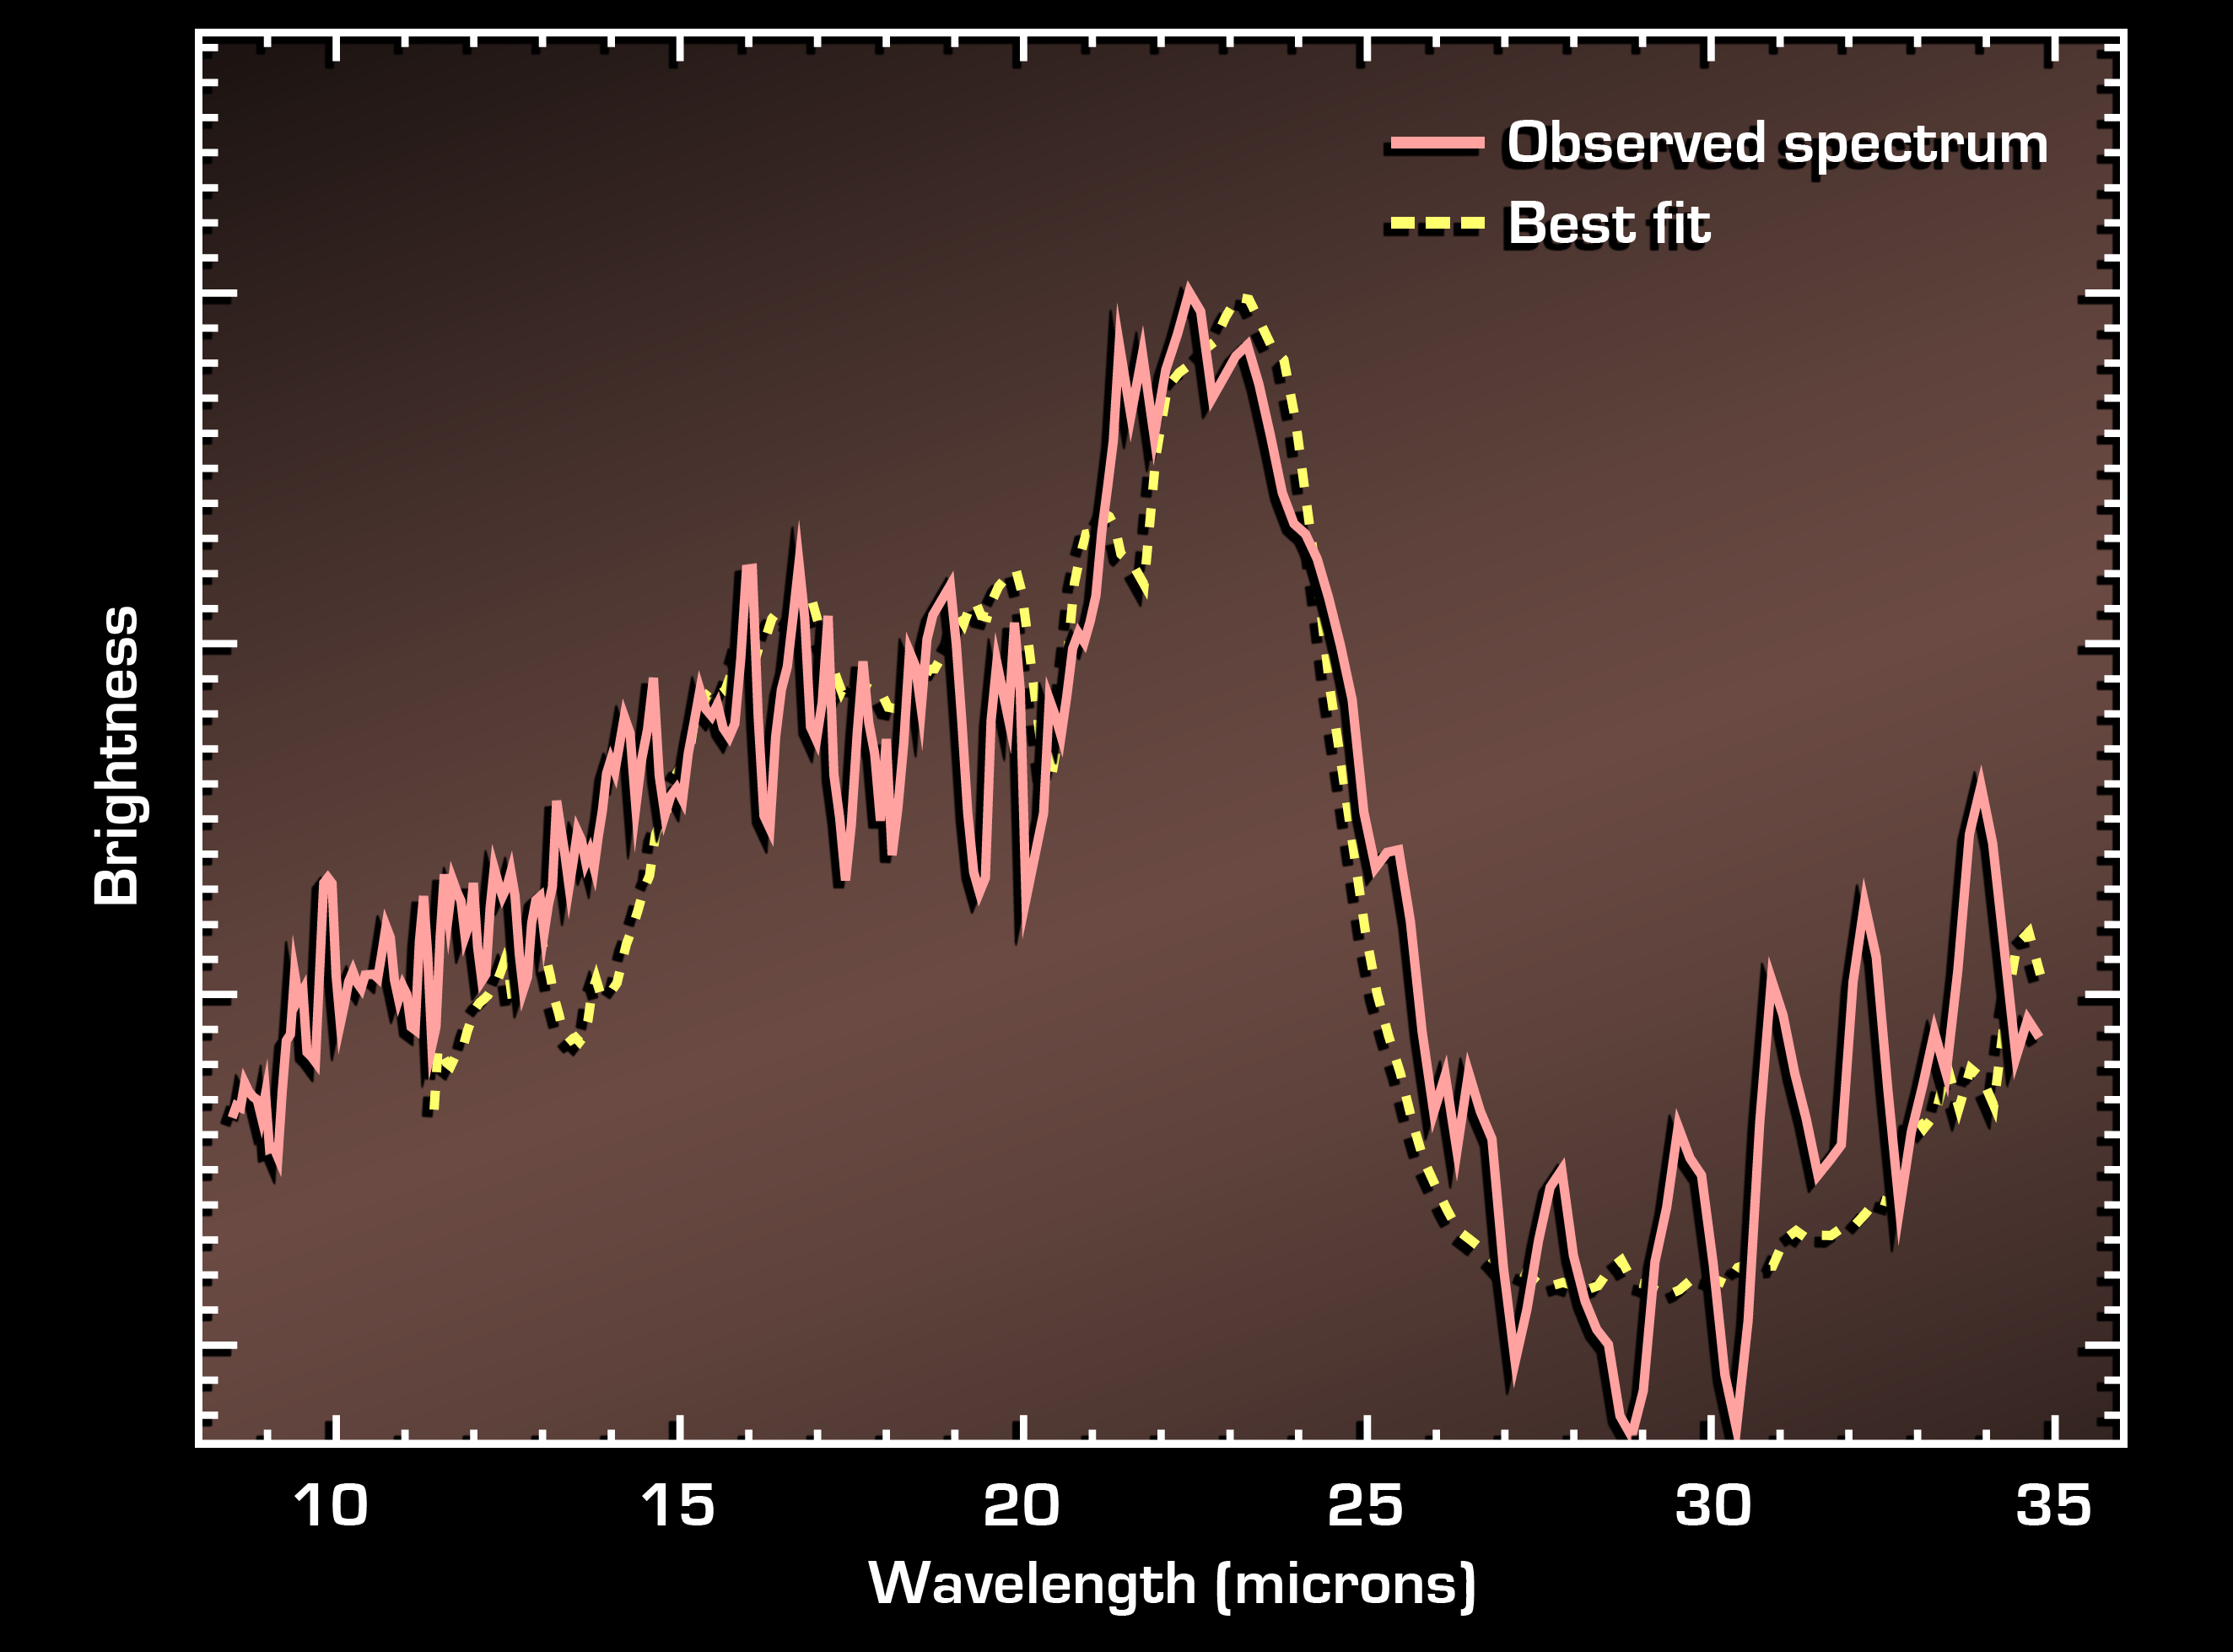

Fingerprints in the Light

Figure 1

This graph, or spectrum, shows the light from a dusty, distant galaxy located 11 billion light-years away. The galaxy is invisible to optical telescopes, but NASA’s Spitzer Space Telescope was able to capture the light from it and dozens of other similar galaxies using heat-seeking infrared eyes.

Spectra are created when an instrument called a spectrograph spreads light out into its basic parts, like a prism turning sunlight into a rainbow. They contain the signatures, or “fingerprints,” of molecules that contribute to an object’s light.

In this case, the galaxy’s spectrum reveals the fingerprint for silicate dust (large dip at right), a planetary building block like sand, only smaller. This particular fingerprint is important because it helped astronomers determine how far away the galaxy lies, or more specifically, how much the galaxy’s light had stretched, or “redshifted,” during its journey to Spitzer’s eyes. Because the universe is expanding, a galaxy’s light will shift toward reddish wavelengths as it moves away from us. This galaxy was found to have a redshift of 1.95, which means that its light took about 11 billion years to get here.

The presence of the silicate fingerprint is also significant because it implies that galaxies were ripe for planetary formation 11 billion years ago – back to a time when the universe was 3 billion years old. The universe is currently believed to be 13.5 billion years old. This is the furthest back in time that silicate dust has been detected around a galaxy.

These data were taken by Spitzer’s infrared spectrograph in July, 2004.

Credit: NASA/JPL-Caltech/Cornell